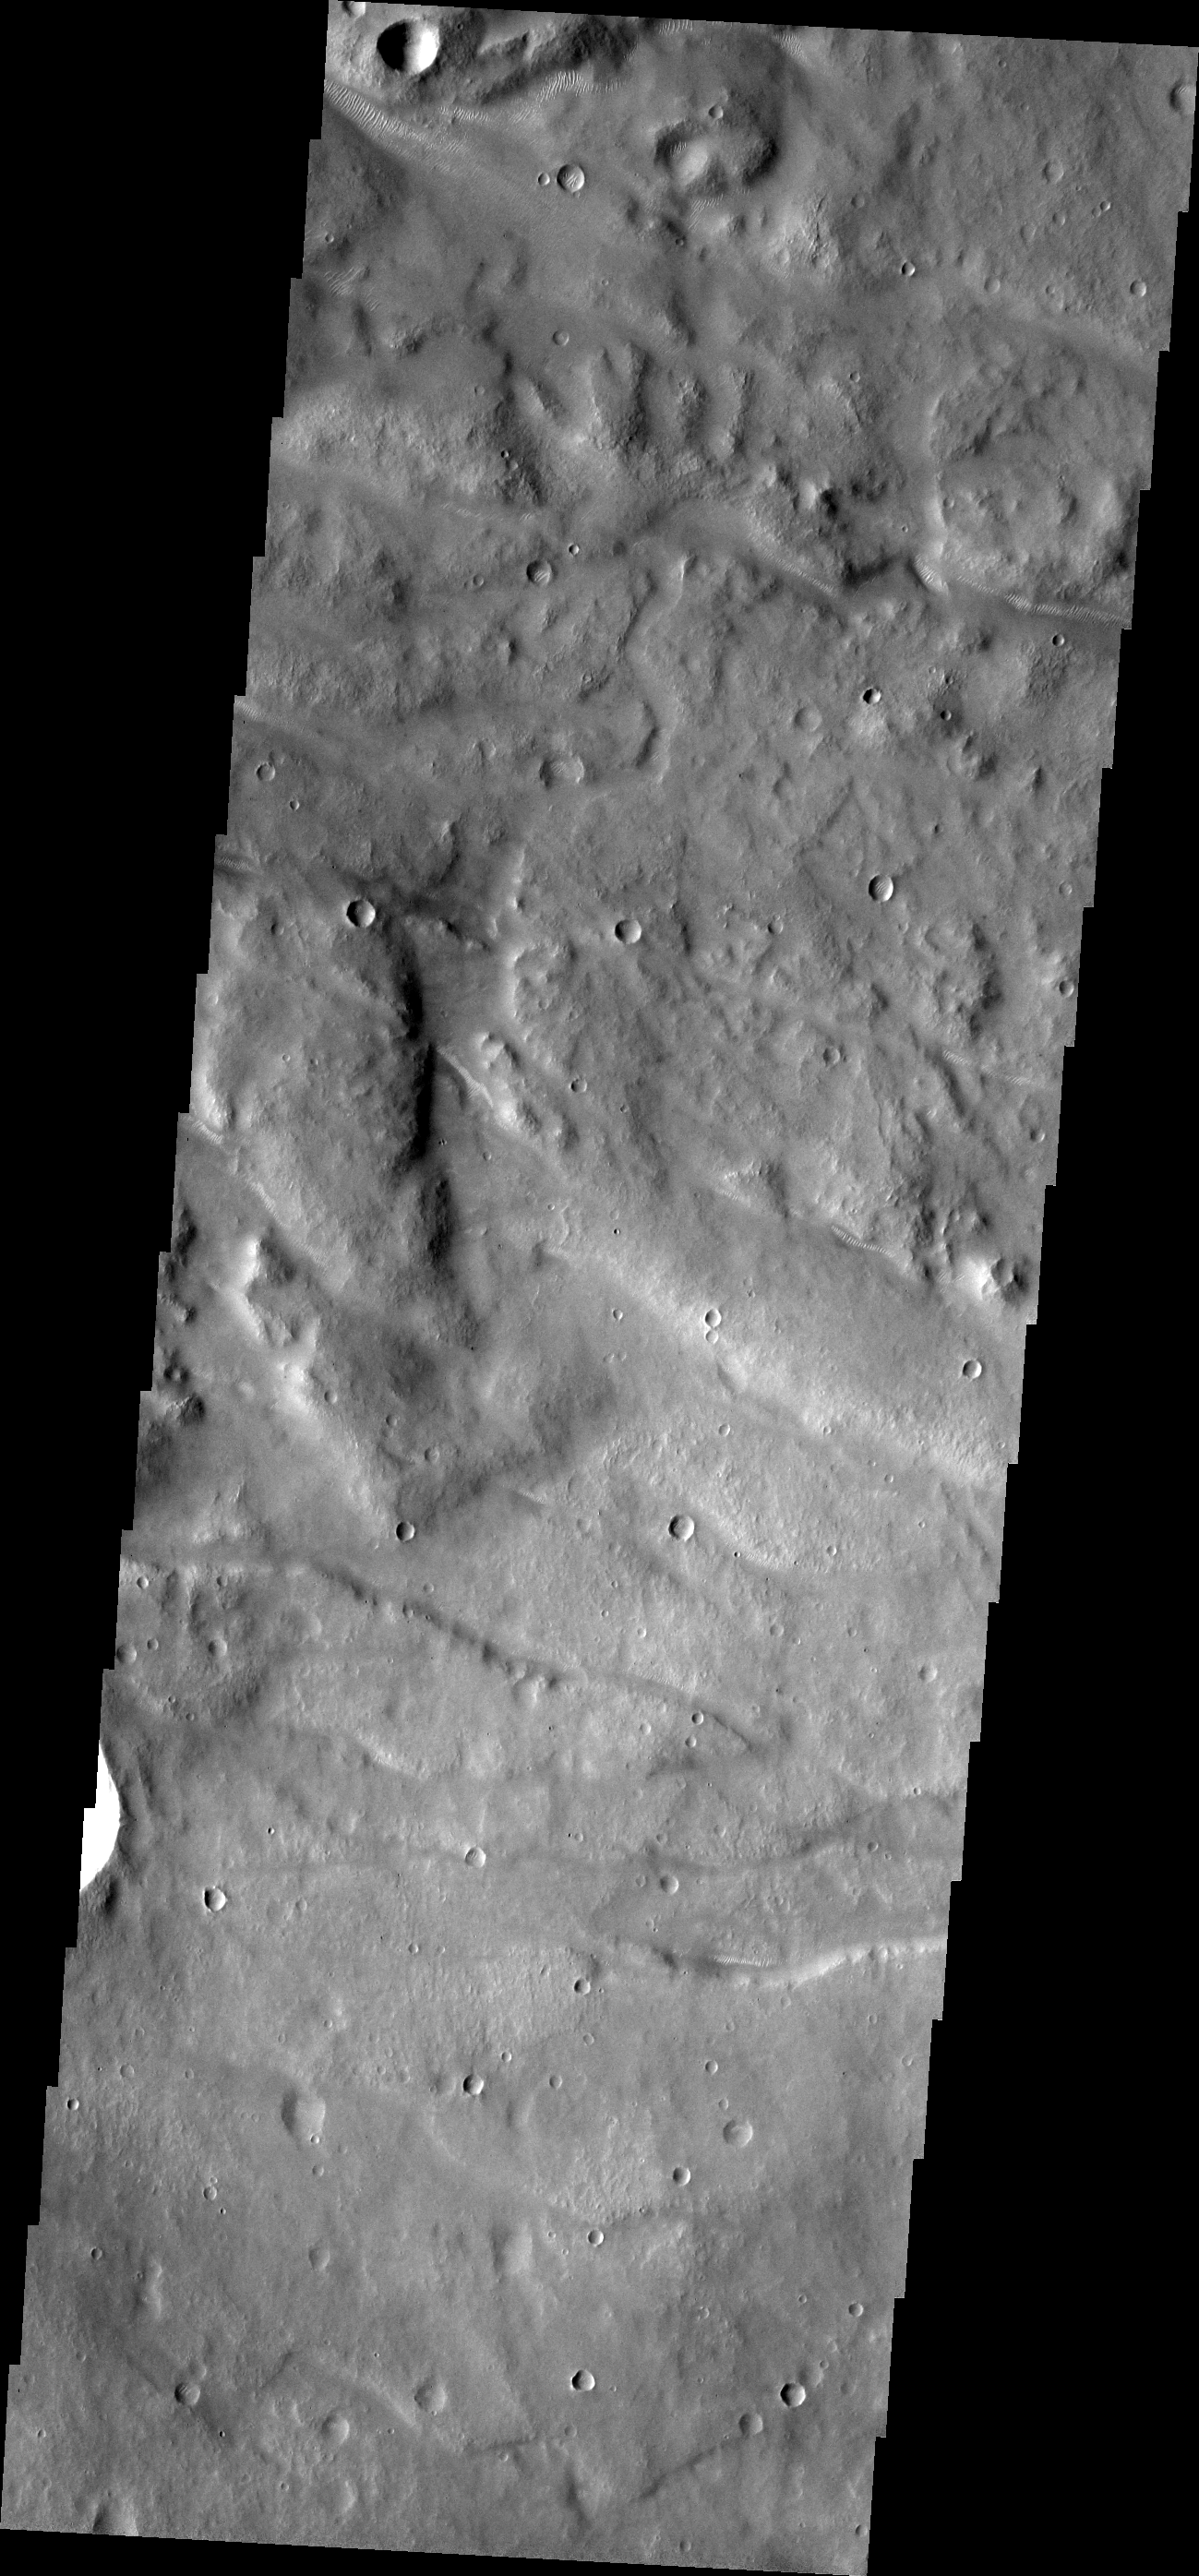

Everywhere Dunes

Small bright dunes are present in almost every depression and channel bottom on Mars. Just at the limit of THEMIS resolution, these dunes look like tank treads rolling up channel floors. The dunes here are in the depressions of Melas Fossae.

Image information: VIS instrument. Latitude -28.3N, Longitude 290.6E. 17 meter/pixel resolution.

Please see the THEMIS Data Citation Note for details on crediting THEMIS images.

Note: this THEMIS visual image has not been radiometrically nor geometrically calibrated for this preliminary release. An empirical correction has been performed to remove instrumental effects. A linear shift has been applied in the cross-track and down-track direction to approximate spacecraft and planetary motion. Fully calibrated and geometrically projected images will be released through the Planetary Data System in accordance with Project policies at a later time.

NASA’s Jet Propulsion Laboratory manages the 2001 Mars Odyssey mission for NASA’s Office of Space Science, Washington, D.C. The Thermal Emission Imaging System (THEMIS) was developed by Arizona State University, Tempe, in collaboration with Raytheon Santa Barbara Remote Sensing. The THEMIS investigation is led by Dr. Philip Christensen at Arizona State University. Lockheed Martin Astronautics, Denver, is the prime contractor for the Odyssey project, and developed and built the orbiter. Mission operations are conducted jointly from Lockheed Martin and from JPL, a division of the California Institute of Technology in Pasadena.

Credit: NASA/JPL/ASU